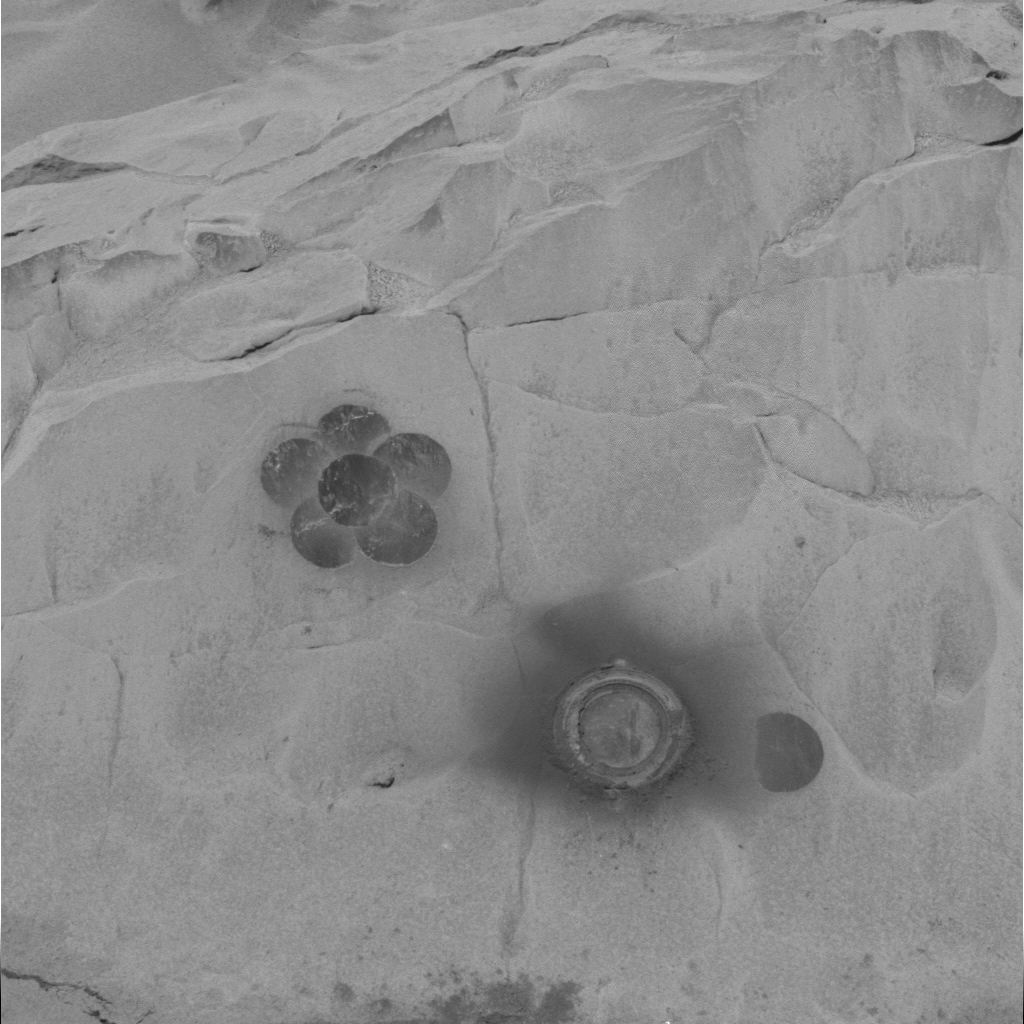

Daisy in Full Bloom on “Mazatzal”

This image from the Mars Exploration Rover Spirit panoramic camera shows a daisy pattern created by the rover’s rock abrasion tool on the surface of “Mazatzal.” The pattern was made as the rover brushed dust off enough area on the rock to match the field of view of the rover’s miniature thermal emission spectrometer instrument.

Credit: NASA/JPL/Cornell